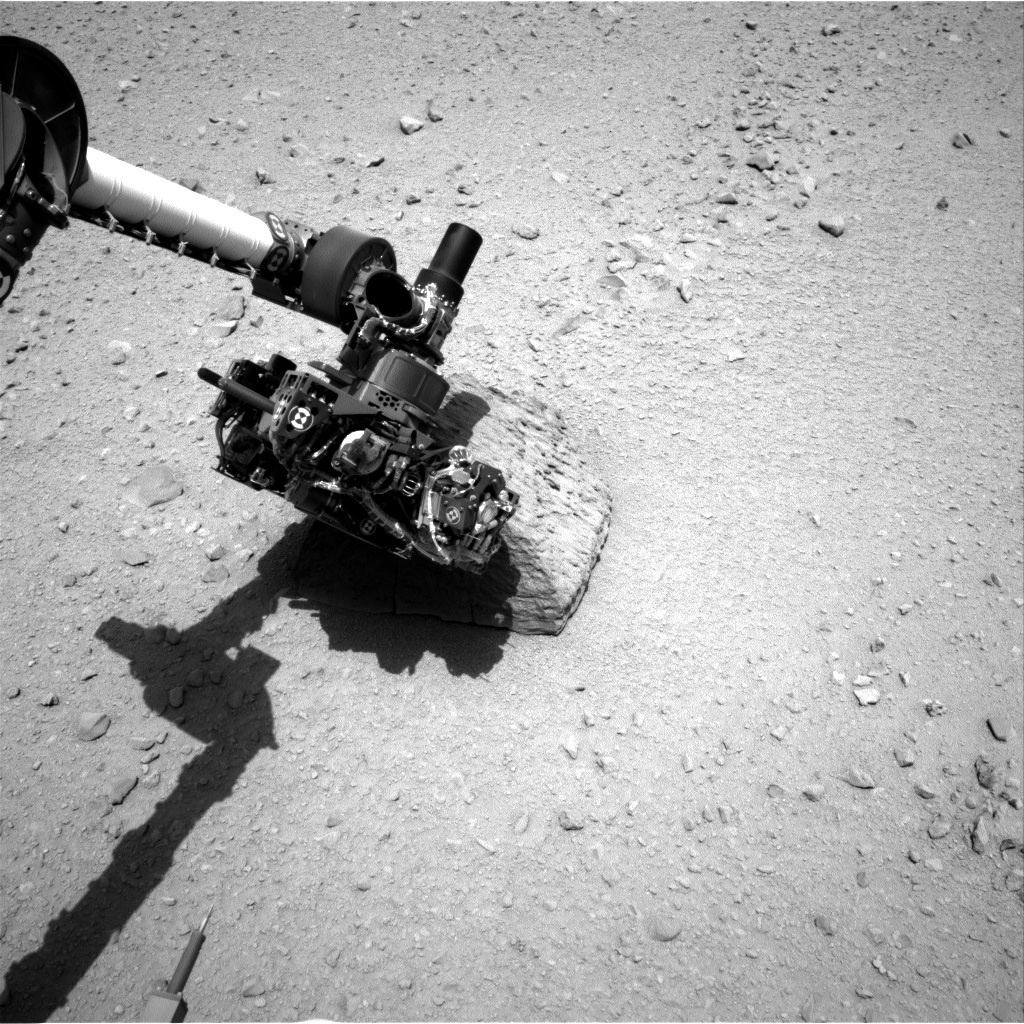

Curiosity’s Rock-Contact Science Begins

This image shows the robotic arm of NASA’s Mars rover Curiosity with the first rock touched by an instrument on the arm. The rover’s right Navigation Camera (Navcam) took this image during the 46th Martian day, or sol, of the mission (Sept. 22, 2012). On that sol, the rover placed the Alpha Particle X-Ray Spectrometer (APXS) instrument onto the rock to assess what chemical elements were present in the rock. The rock is named “Jake Matijevic” in commemoration of influential Mars-rover engineer Jacob Matijevic (1947-2012).

JPL manages the Mars Science Laboratory/Curiosity for NASA’s Science Mission Directorate in Washington. The rover was designed, developed and assembled at JPL, a division of the California Institute of Technology in Pasadena.

Credit: NASA/JPL-Caltech